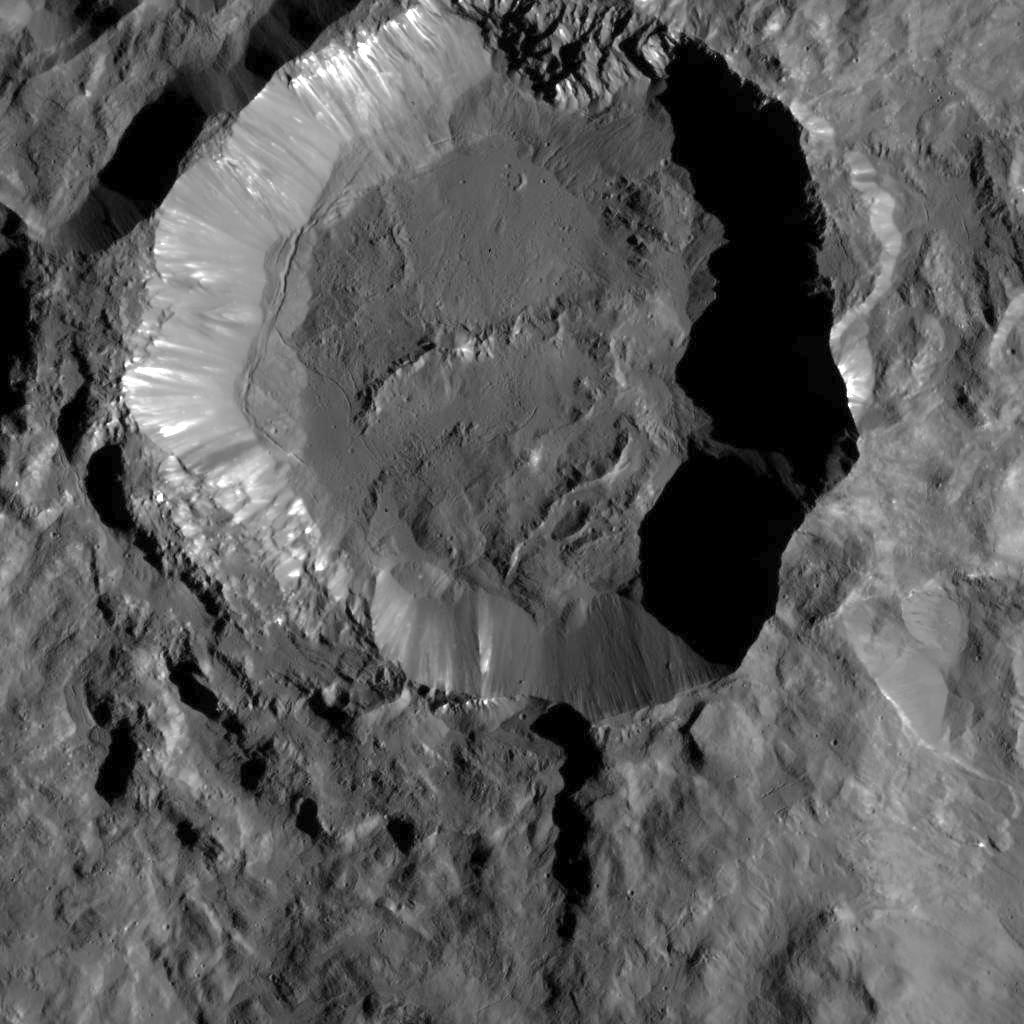

Kupalo Crater from LAMO

This image from NASA’s Dawn spacecraft shows Kupalo Crater, one of the youngest craters on Ceres. The crater has bright material exposed on its rim and walls, which could be salts. Its flat floor likely formed from impact melt and debris.

Kupalo, which measures 16 miles (26 kilometers) across and is located at southern mid-latitudes, is named for the Slavic god of vegetation and harvest.

Kupalo was imaged earlier in Dawn’s science mission at Ceres — during Survey orbit (see PIA19624) and from the high altitude mapping orbit, or HAMO (see PIA20124).

Dawn took this image on Dec. 21 from its low-altitude mapping orbit (LAMO) at an approximate altitude of 240 miles (385 kilometers) above Ceres. The image resolution is 120 feet (35 meters) per pixel.

Dawn’s mission is managed by JPL for NASA’s Science Mission Directorate in Washington. Dawn is a project of the directorate’s Discovery Program, managed by NASA’s Marshall Space Flight Center in Huntsville, Alabama. UCLA is responsible for overall Dawn mission science. Orbital ATK, Inc., in Dulles, Virginia, designed and built the spacecraft. The German Aerospace Center, the Max Planck Institute for Solar System Research, the Italian Space Agency and the Italian National Astrophysical Institute are international partners on the mission team.

Credit: NASA/JPL-Caltech/UCLA/MPS/DLR/IDA